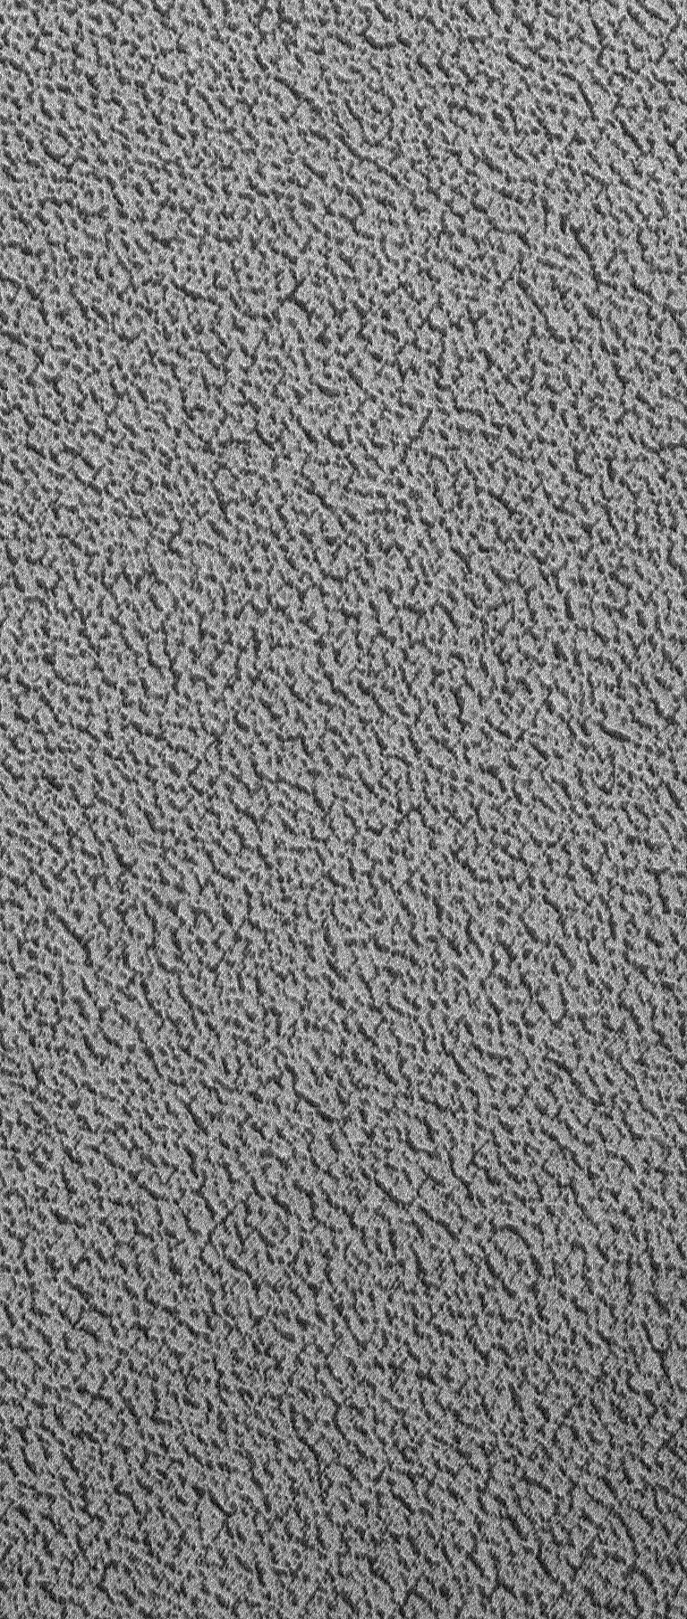

North Polar Ice

25 December 2004
For 25 December, the MOC team thought that a visit to a north polar site would be timely. This Mars Global Surveyor (MGS) Mars Orbiter Camera (MOC) image shows, at about 1.5 meters per pixel (~5 feet per pixel) resolution, a view of the north polar ice cap of Mars. That the material includes water ice has been known since the mid-1970s, when Viking orbiter observations confirmed that the cap gives off water vapor in the summertime, as the ice is subliming away. The surface shown here, observed by MOC during northern summer in November 2004, is pitted and somewhat grooved. Dark material on pit floors might be trapped, windblown dust. The picture covers an area about 1 km (0.62 mi) across, and is located near 86.8°N, 293.1°W. Sunlight illuminates the scene from the lower left.

Credit: NASA/JPL/Malin Space Science Systems